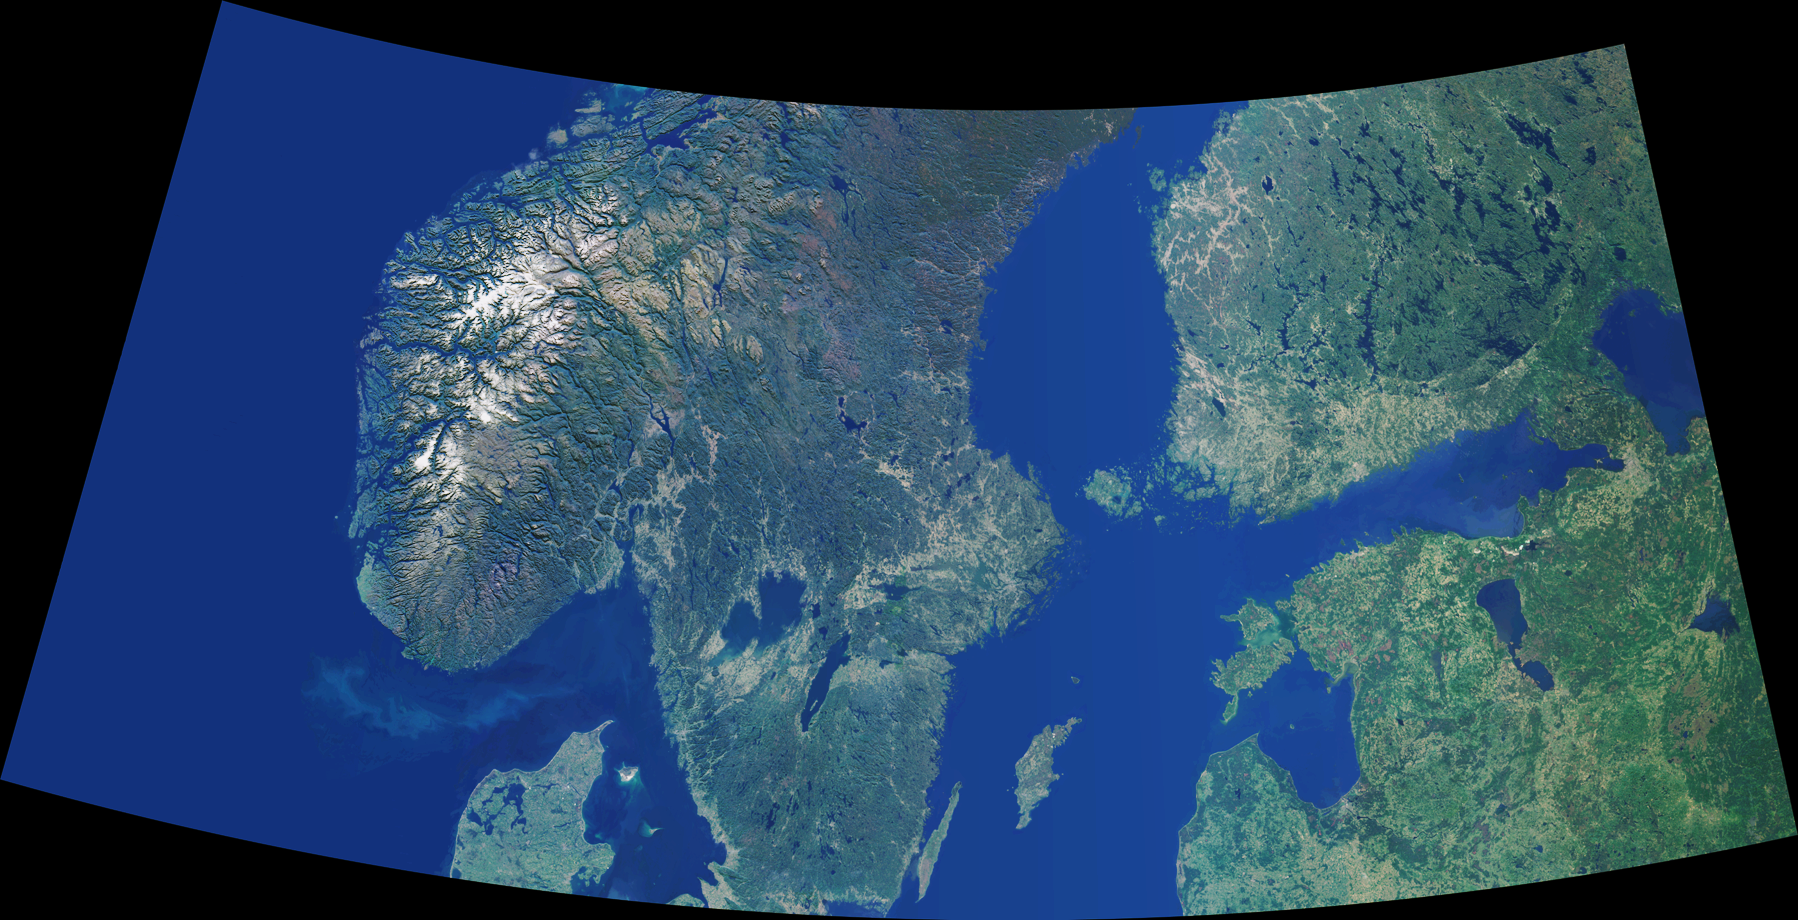

Scandinavia and the Baltic Region

Data from the Multi-angle Imaging SpectroRadiometer’s vertical-viewing (nadir) camera were combined to create this cloud-free natural-color mosaic of Scandinavia and the Baltic region. The image extends from 64°N, 0°E in the northwest to 56°N, 32°E in the southeast, and has been draped over a shaded relief Digital Terrain Elevation Model from the United States Geological Survey. It is displayed in an equidistant conic projection.

The image area includes southern Norway, Sweden and Finland, northern Denmark, Estonia, Latvia and part of western Russia. Norway’s rugged western coastline is deeply indented by fjords. Elongated lakes, formed by glacial erosion and deposition, are characteristic of the entire region, and are particularly dense throughout Finland and Sweden. Numerous islands are present, and a virtually continuous chain of small, scattered islands occur between Sweden and Finland. The northern and eastern waters of the Baltic Sea are almost fresh, since the Baltic receives saltwater only from the narrow and shallow sounds between Denmark and Sweden that connect it to the North Sea. Most of the major cities within the image area are coastal, including St. Petersburg, Stockholm, Helsinki, Riga, and Oslo.

The Multi-angle Imaging SpectroRadiometer (MISR) observes the daylit Earth continuously from pole to pole, and every 9 days views the entire globe between 82 degrees north and 82 degrees south latitude.

MISR was built and is managed by NASA’s Jet Propulsion Laboratory, Pasadena, CA, for NASA’s Office of Earth Science, Washington, DC. The Terra satellite is managed by NASA’s Goddard Space Flight Center, Greenbelt, MD. JPL is a division of the California Institute of Technology.

Credit: NASA/GSFC/LaRC/JPL, MISR Team